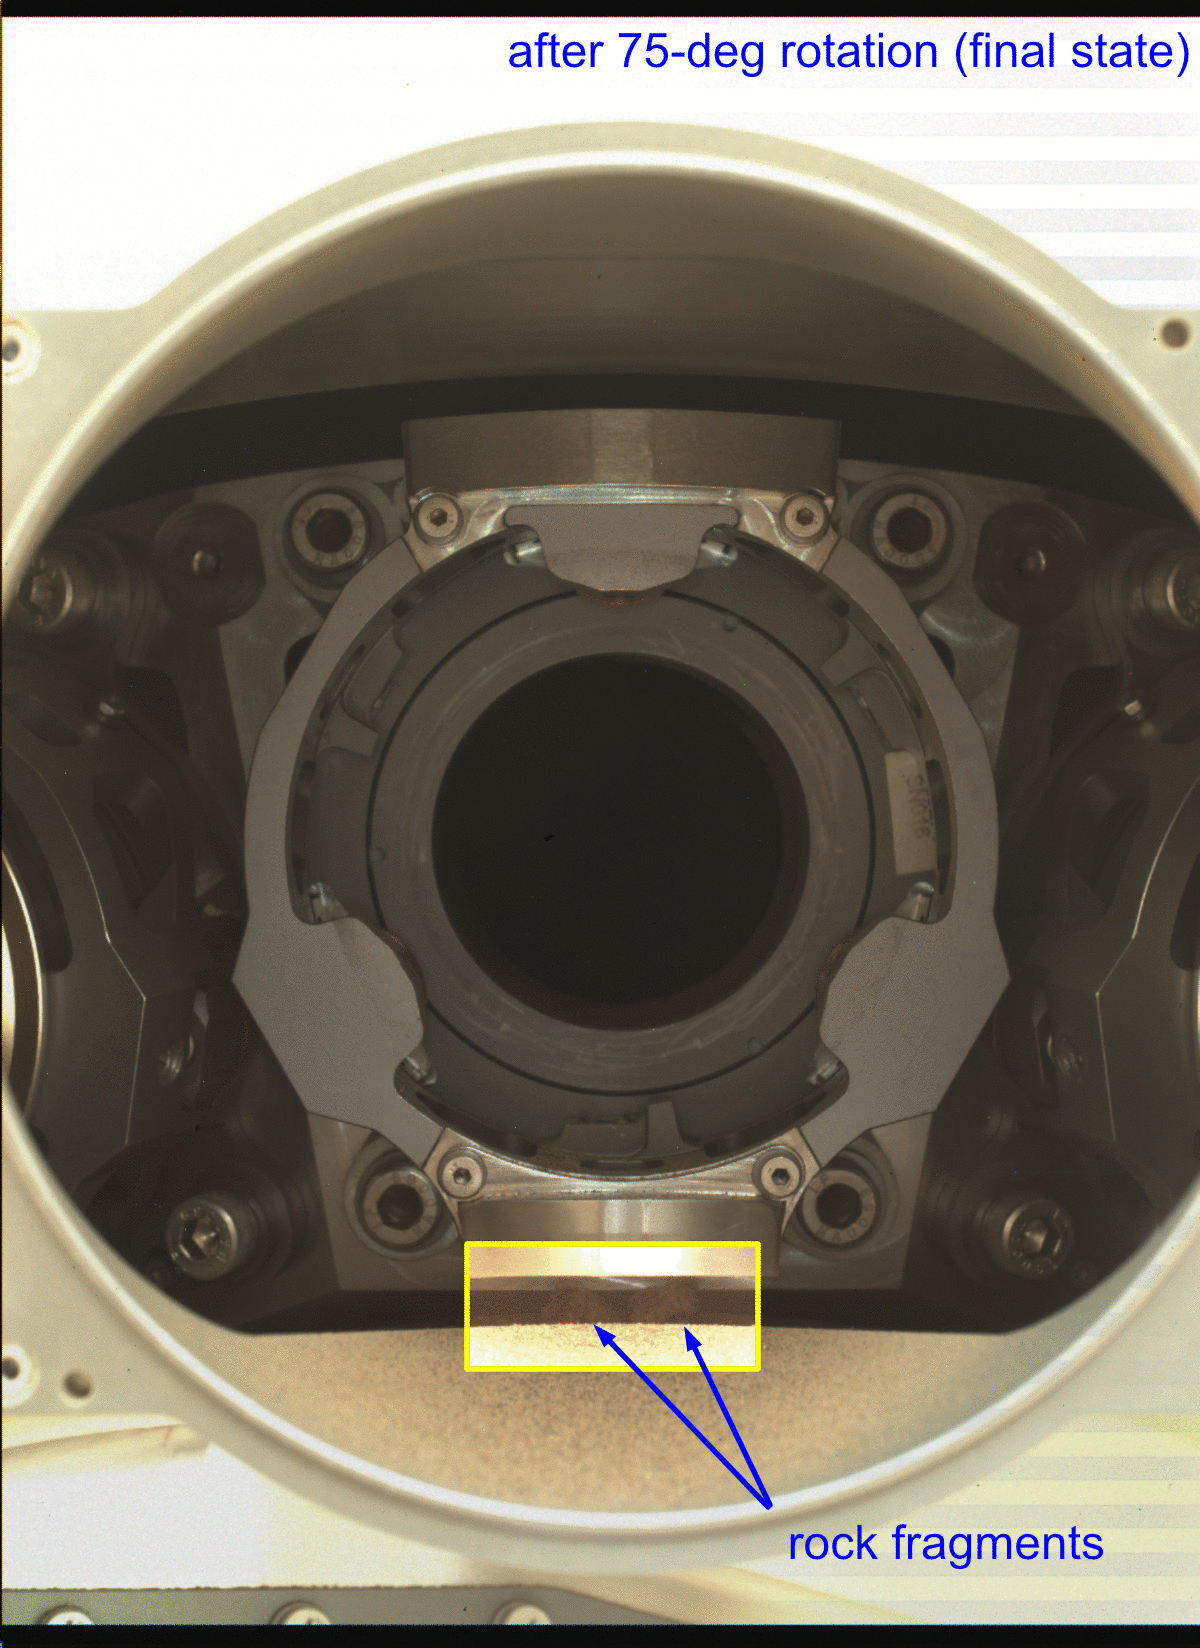

Rotating Perseverance’s Bit Carousel

In this annotated animated GIF, the bit carousel on NASA’s Perseverance Mars rover can be seen rotating during a test of the component on Jan. 17, 2022, the 325th Martian day, or sol, of the mission. The carousel was rotated about 75 degrees during the test, then was returned back to its original position.

The five images that compose this animated GIF were captured to determine the status – after the test – of four fragments of the cored rock that fell out of the sample tube during Perseverance sampling activity on Dec. 29, 2021. After completion of the test, the upper two rock fragments (seen in the first image) have disappeared, having been ejected during the rotation. However, the lower two rock fragments, located below the bit carousel housing, remain.

The five images that make up the GIF were obtained by the WATSON (Wide Angle Topographic Sensor for Operations and eNgineering) camera. Located in the turret at the end of the rover’s robotic arm, WATSON can document the structure and texture within a drilled or abraded target, and its data can be used to derive depth measurements. The camera is a subsystem of the SHERLOC (Scanning Habitable Environments with Raman & Luminescence for Organics & Chemicals) instrument.

NASA’s Jet Propulsion Laboratory built and manages operations of Perseverance and Ingenuity for the agency. Caltech in Pasadena, California, manages JPL for NASA. WATSON was built by Malin Space Science Systems (MSSS) in San Diego and is operated jointly by MSSS and JPL.

A key objective for Perseverance’s mission on Mars is astrobiology, including the search for signs of ancient microbial life. The rover will characterize the planet’s geology and past climate, pave the way for human exploration of the Red Planet, and be the first mission to collect and cache Martian rock and regolith (broken rock and dust).

Subsequent NASA missions, in cooperation with ESA (European Space Agency), would send spacecraft to Mars to collect these sealed samples from the surface and return them to Earth for in-depth analysis.

The Mars 2020 Perseverance mission is part of NASA’s Moon to Mars exploration approach, which includes Artemis missions to the Moon that will help prepare for human exploration of the Red Planet.

JPL, which is managed for NASA by Caltech in Pasadena, California, built and manages operations of the Perseverance rover.

Credit: NASA/JPL-Caltech/MSSS